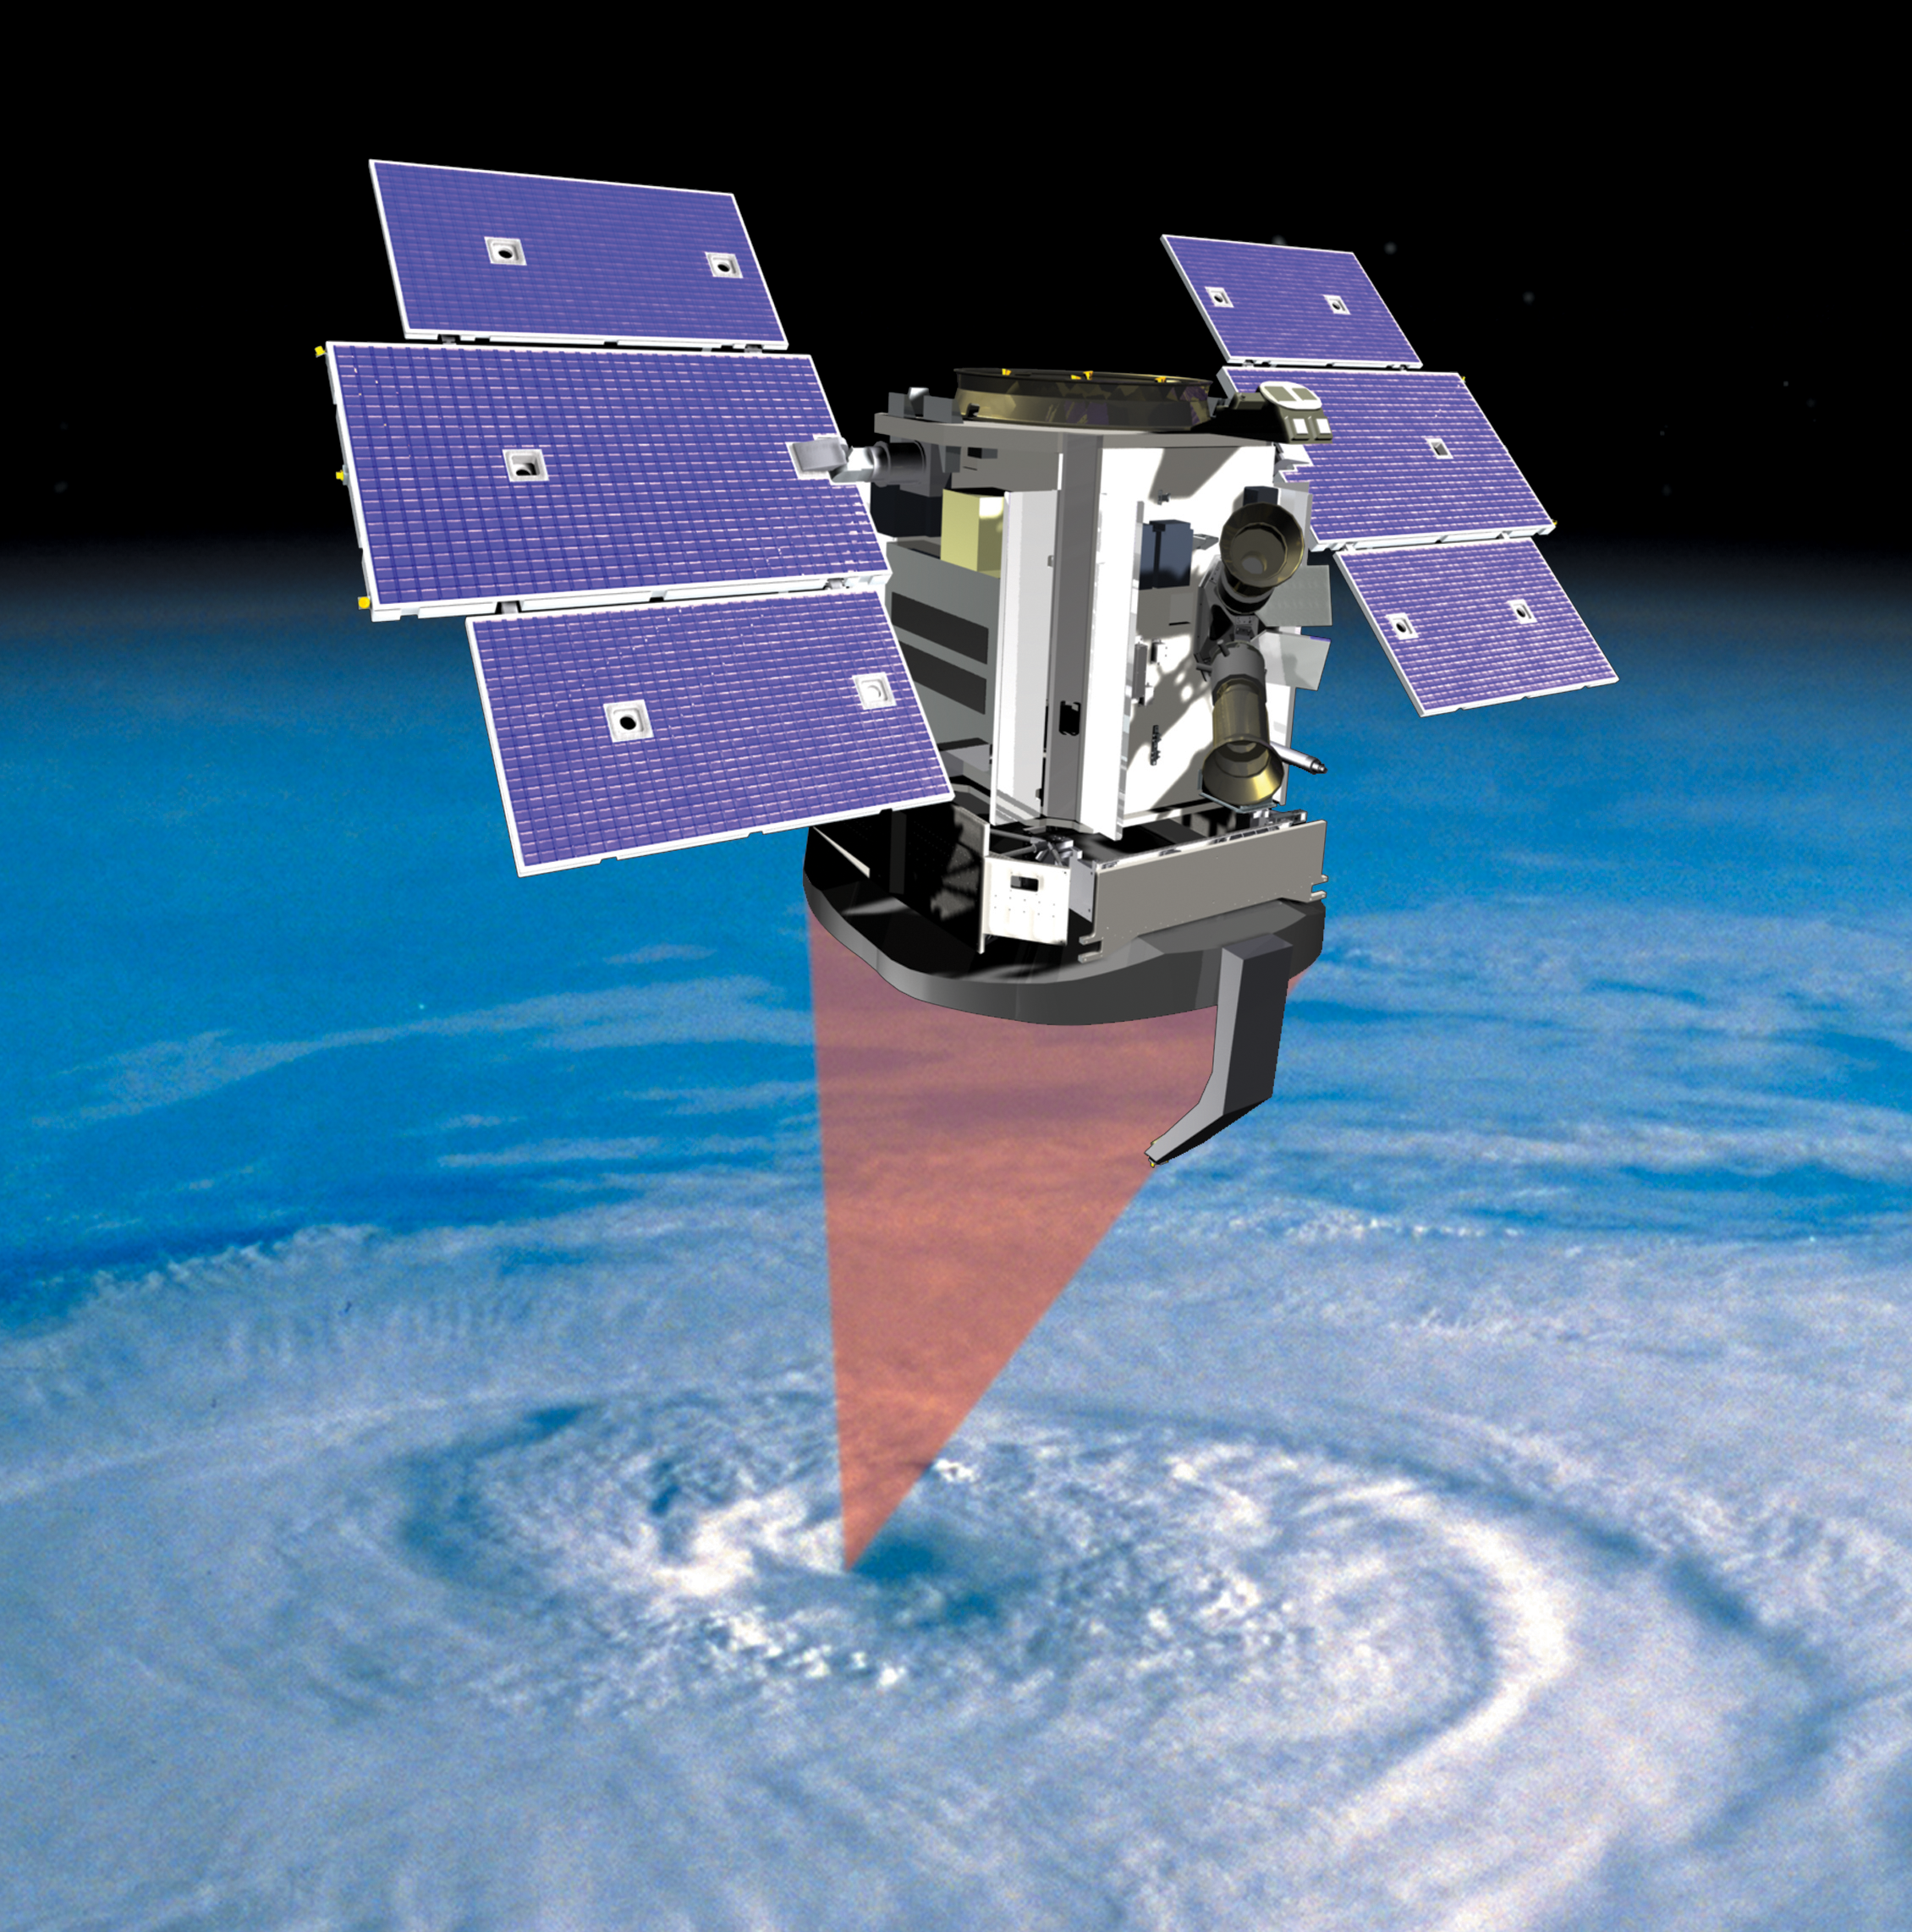

CloudSat Studies Clouds (Artist’s Concept)

This artist’s concept shows NASA’s CloudSat spacecraft and its Cloud Profiling Radar using microwave energy to observe cloud particles and determine the mass of water and ice within clouds. The mission will collect information about the vertical structure of clouds that will help answer key questions about how they form, evolve and affect our weather, climate and water supply.

Credit: NASA/JPL